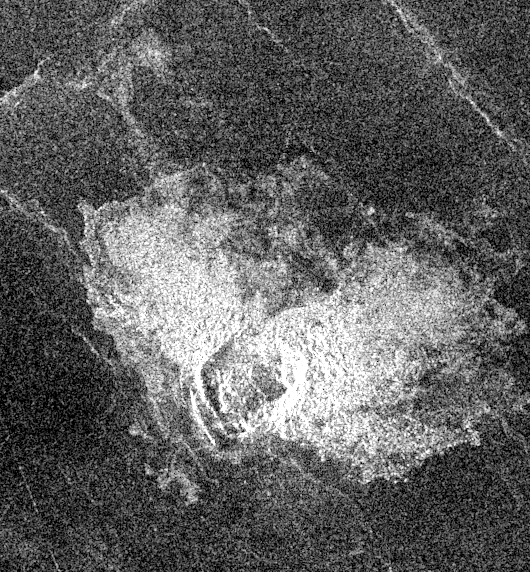

Venus – Impact Crater in Eastern Navka Region

This Magellan image, which is 50 kilometers (31 miles) in width and 80 kilometers (50 miles) in length, is centered at 11.9 degrees latitude, 352 degrees longitude in the eastern Navka Region of Venus. The crater, which is approximately 8 kilometers (5 miles) in diameter, displays a butterfly symmetry pattern. The ejecta pattern most likely results from an oblique impact, where the impactor came from the south and ejected material to the north.

Credit: NASA/JPL